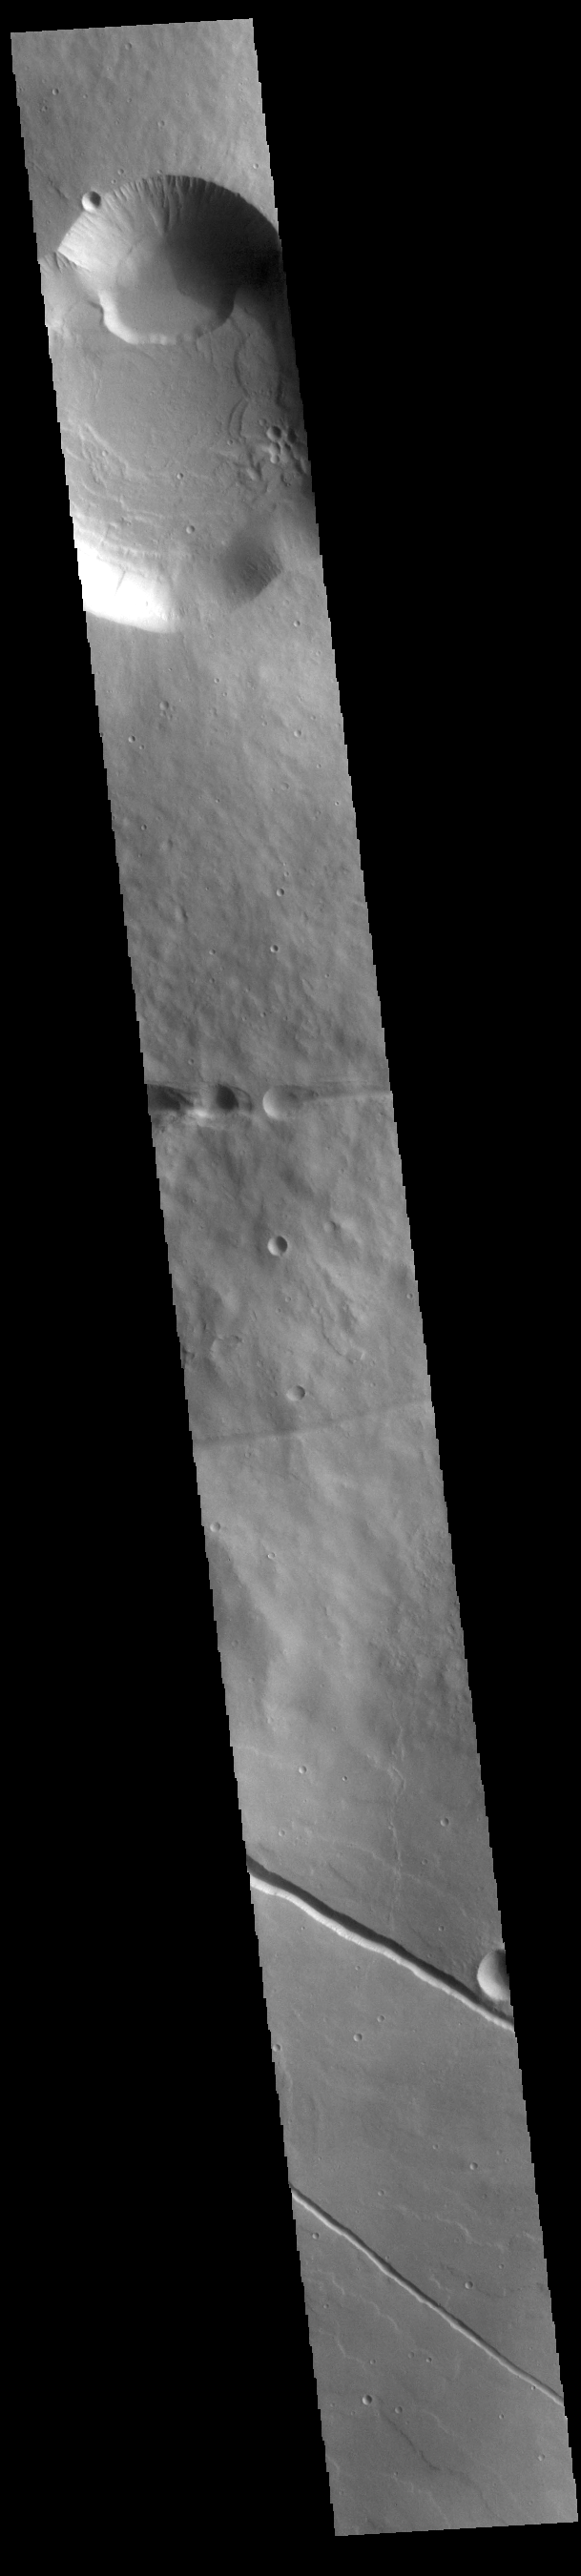

Albor Tholus

Today’s VIS image shows a cross section of Albor Tholus, a volcano found in the Elysium volcanic complex. The volcanic caldera is at the top of the image. The caldera is unusual in that it is very deep compared to volcano height. The top elevation of Albor Tholus is approximately 4.5km, the deepest part of the caldera measures 3km below this [an elevation of only 1.5km].

Credit: NASA/JPL-Caltech/ASU